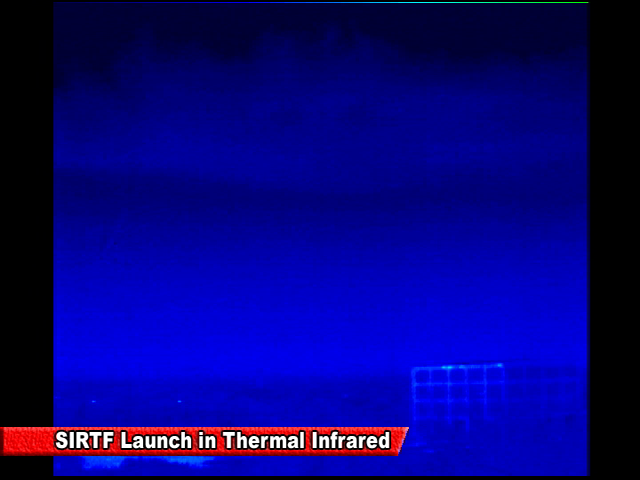

Spitzer Launch in Infrared

Screen grab from an infrared video of the launch of the Spitzer Space Telescope on August 25, 2003

Credit: NASA/JPL-Caltech